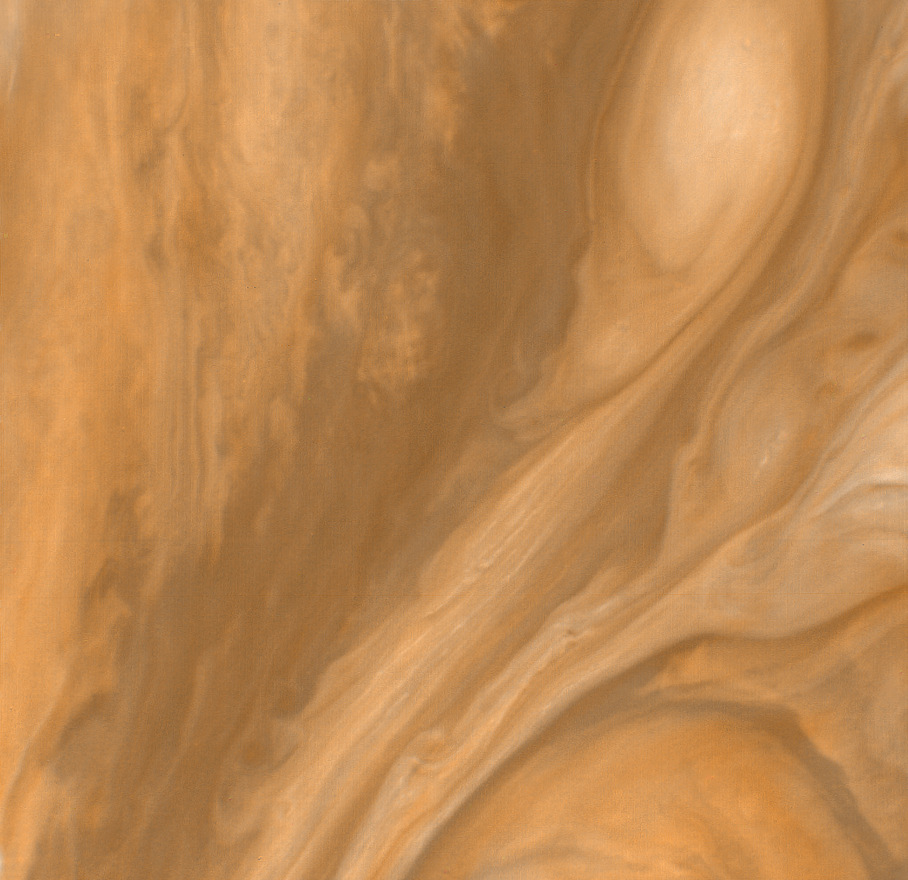

Cloud Layers East of the Great Red Spot

This color view of the region just to the East of the Great Red Spot was taken by Voyager 1 on March 4, 1979 at a distance of 1,000,000 miles (1,800,000 km). Differences in cloud color may indicate relative heights of the cloud layers but the exact relationship between color and height has not yet been established. The smallest clouds seen in this picture are approximately 20 miles (30 km) across.

Credit: NASA/JPL